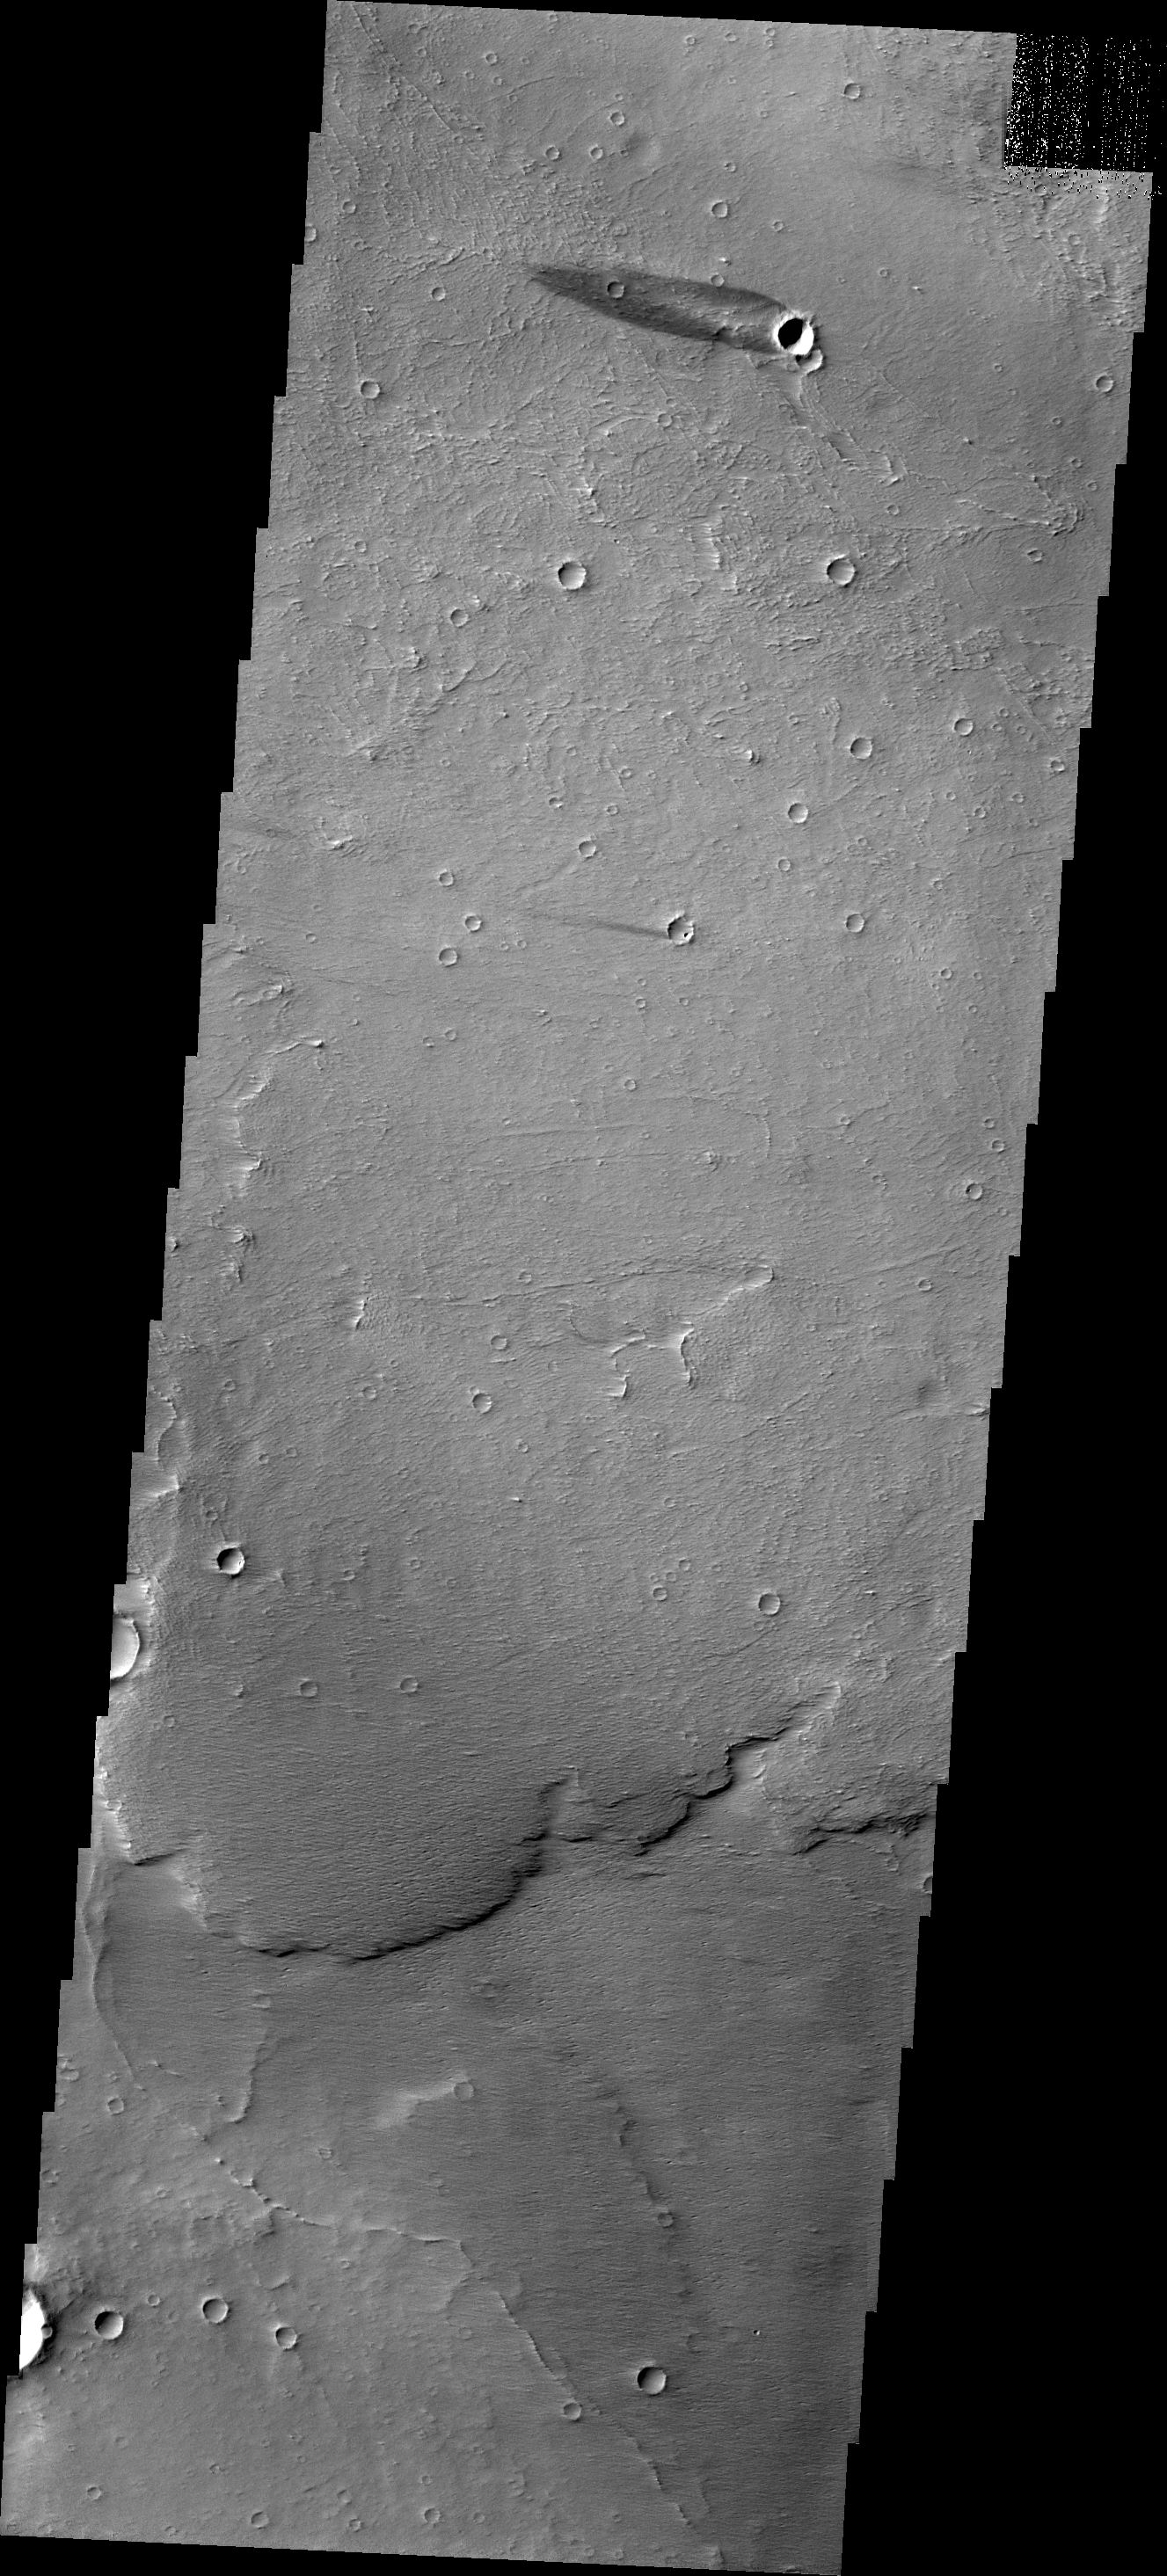

Windstreak

The windstreak in today’s image is located on the northwestern plains of Daedalia Planum.

Credit: NASA/JPL/ASU